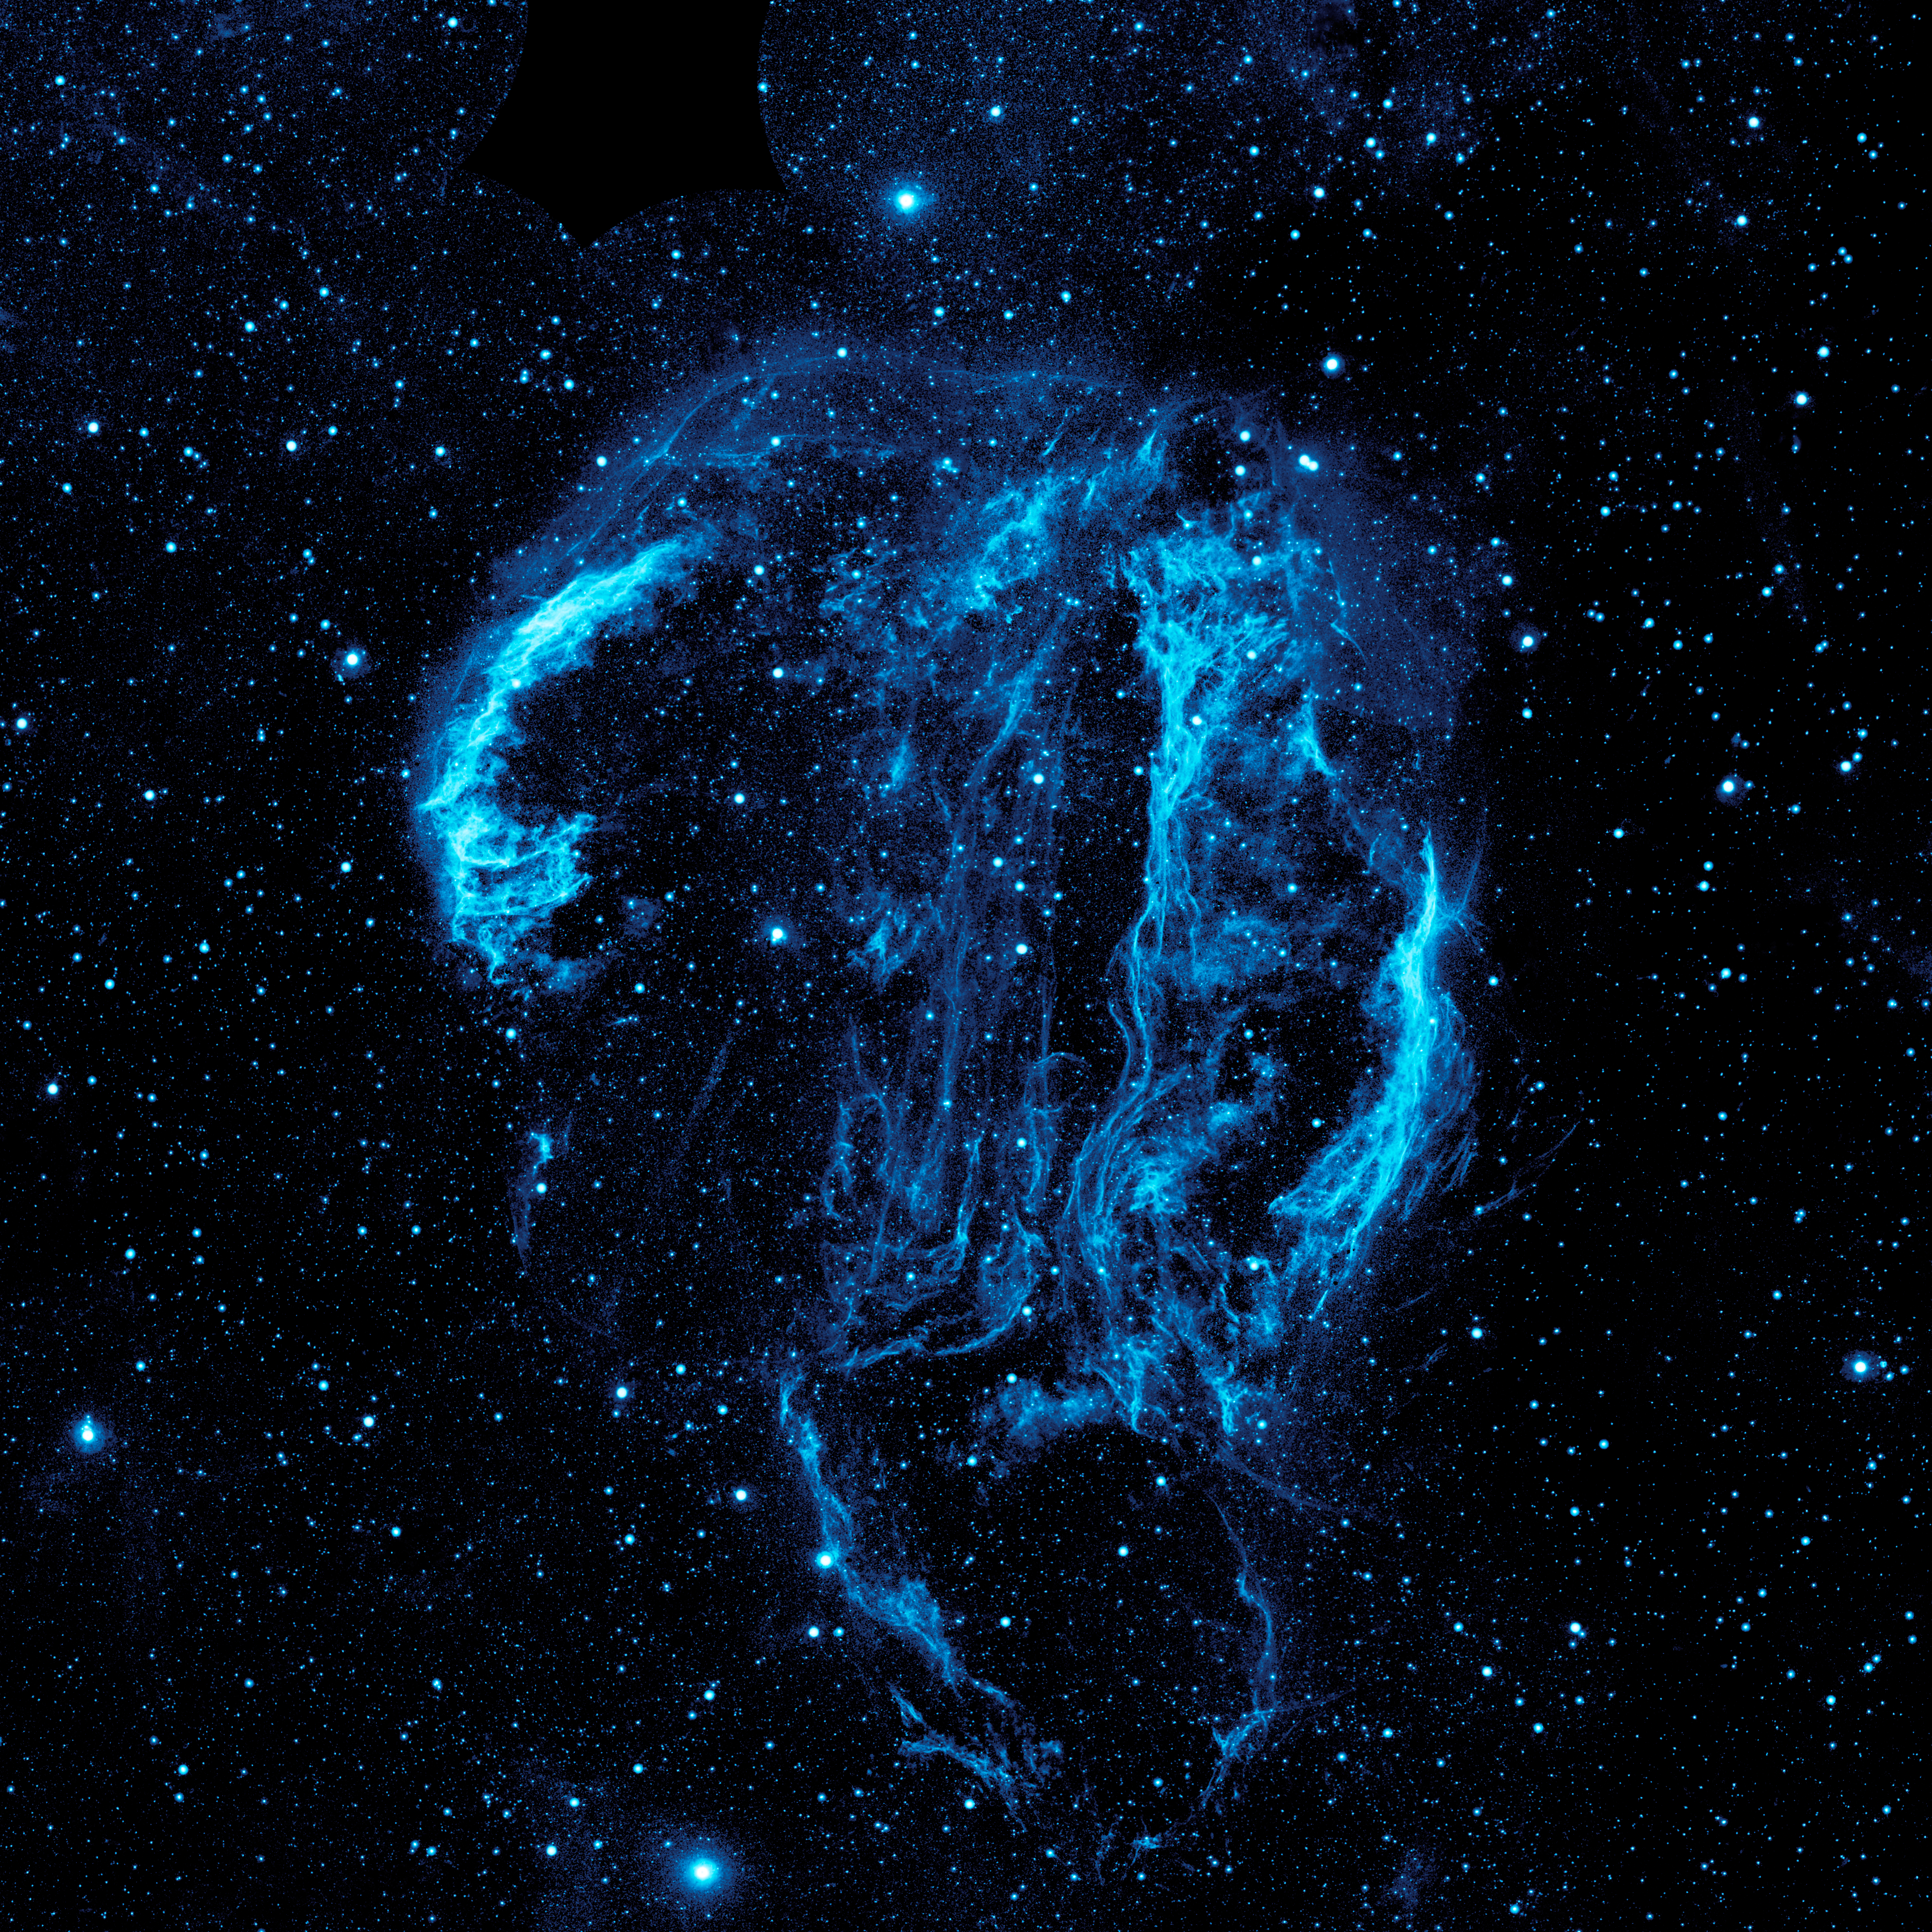

Cygnus Loop Nebula

Wispy tendrils of hot dust and gas glow brightly in this ultraviolet image of the Cygnus Loop nebula, taken by NASA’s Galaxy Evolution Explorer. The nebula lies about 1,500 light-years away, and is a supernova remnant, left over from a massive stellar explosion that occurred between 5,000 to 8,000 years ago. The Cygnus Loop extends over three times the size of the full moon in the night sky, and is tucked next to one of the “swan’s wings” in the constellation of Cygnus.

The filaments of gas and dust visible here in ultraviolet light were heated by the shockwave from the supernova, which is still spreading outward from the original explosion. The original supernova would have been bright enough to be seen clearly from Earth with the naked eye.

The California Institute of Technology in Pasadena leads the Galaxy Evolution Explorer mission and is responsible for science operations and data analysis. NASA’s Jet Propulsion Laboratory, also in Pasadena, manages the mission and built the science instrument. The mission was developed under NASA’s Explorers Program managed by the Goddard Space Flight Center, Greenbelt, Md. Researchers sponsored by Yonsei University in South Korea and the Centre National d’Etudes Spatiales (CNES) in France collaborated on this mission.

Credit: NASA/JPL-Caltech